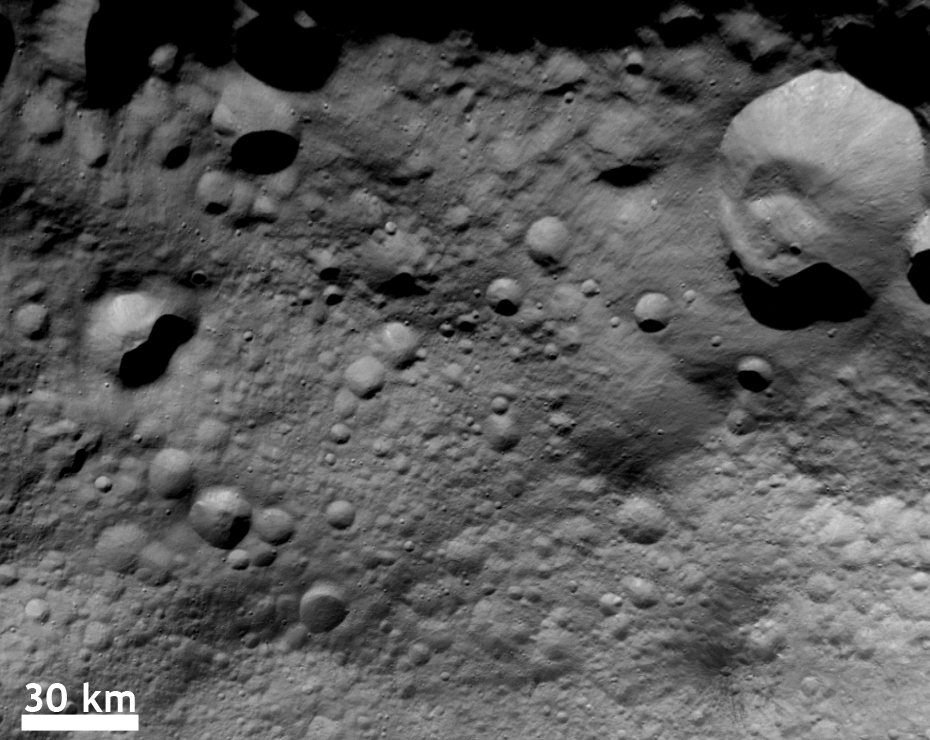

Different Surface Ages on Vesta

NASA’s Dawn spacecraft obtained this image with its framing camera on Aug. 23, 2011. This image was taken through the camera’s clear filter. The image has a resolution of about 260 meters per pixel.

The Dawn mission to Vesta and Ceres is managed by NASA’s Jet Propulsion Laboratory, a division of the California Institute of Technology in Pasadena, for NASA’s Science Mission Directorate, Washington D.C UCLA is responsible for overall Dawn mission science. The Dawn framing cameras have been developed and built under the leadership of the Max Planck Institute for Solar System Research, Katlenburg-Lindau, Germany, with significant contributions by DLR German Aerospace Center, Institute of Planetary Research, Berlin, and in coordination with the Institute of Computer and Communication Network Engineering, Braunschweig. The Framing Camera project is funded by the Max Planck Society, DLR, and NASA/JPL.

Credit: NASA/JPL-Caltech/UCLA/MPS/DLR/IDA